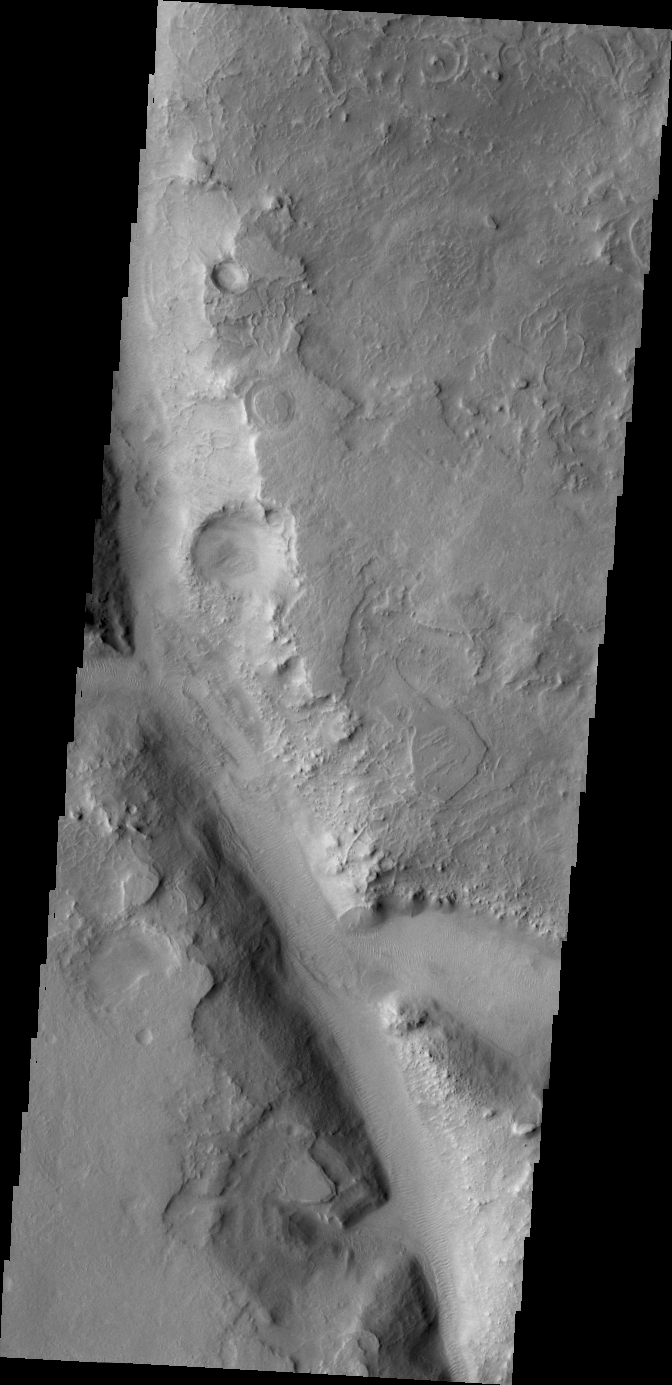

Terra Sabaea

The northern part of Terra Sabaea is heavily fractured and channeled, breaking up into a chaotic terrain as the elevation drops down to the northern plains. This VIS image shows just one of the many channels located in the region.

Credit: NASA/JPL/ASU